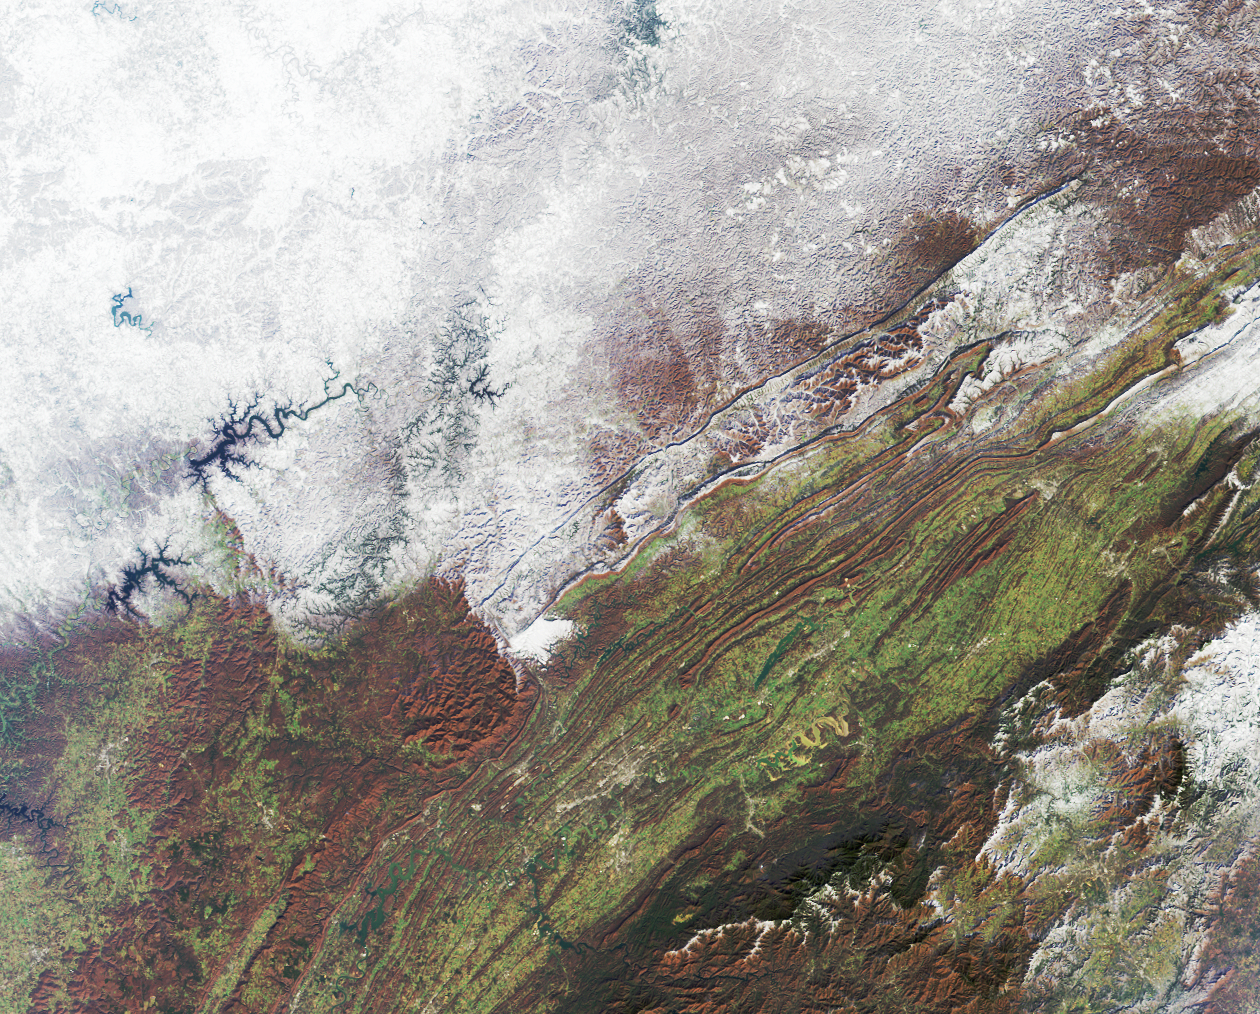

Snowfall in Southern Appalachia

The snowstorm which swept across the eastern United States on December 4 and 5 also brought the season’s first snow to parts of the south and southern Appalachia. The extent of snow cover over central Kentucky, eastern Tennessee, western North Carolina and Virginia are apparent in this view from the Multi-angle Imaging SpectroRadiometer (MISR). This natural-color image was captured by MISR’s downward-looking (nadir) camera on December 7, 2002.

The Appalachians are bounded by the Blue Ridge mountain belt along the east and the Appalachian Plateau along the west. Valleys and ridges between the higher elevation areas retain the green and reddish-brown hues of autumn, and many rivers and lakes appear blue and unfrozen. The highest peak in the eastern United States, Mount Mitchell, is found in North Carolina’s western tip, near the Great Smoky Mountains (the dark-colored range at lower right).

The Multi-angle Imaging SpectroRadiometer observes the daylit Earth continuously and every 9 days views the entire globe between 82 degrees north and 82 degrees south latitude. This data product was generated from a portion of the imagery acquired during Terra orbit 15805. The image covers an area of 347 kilometers x 279 kilometers, and utilizes data from blocks 60 to 62 within World Reference System-2 path 19.

Credit: NASA/GSFC/LaRC/JPL, MISR Team